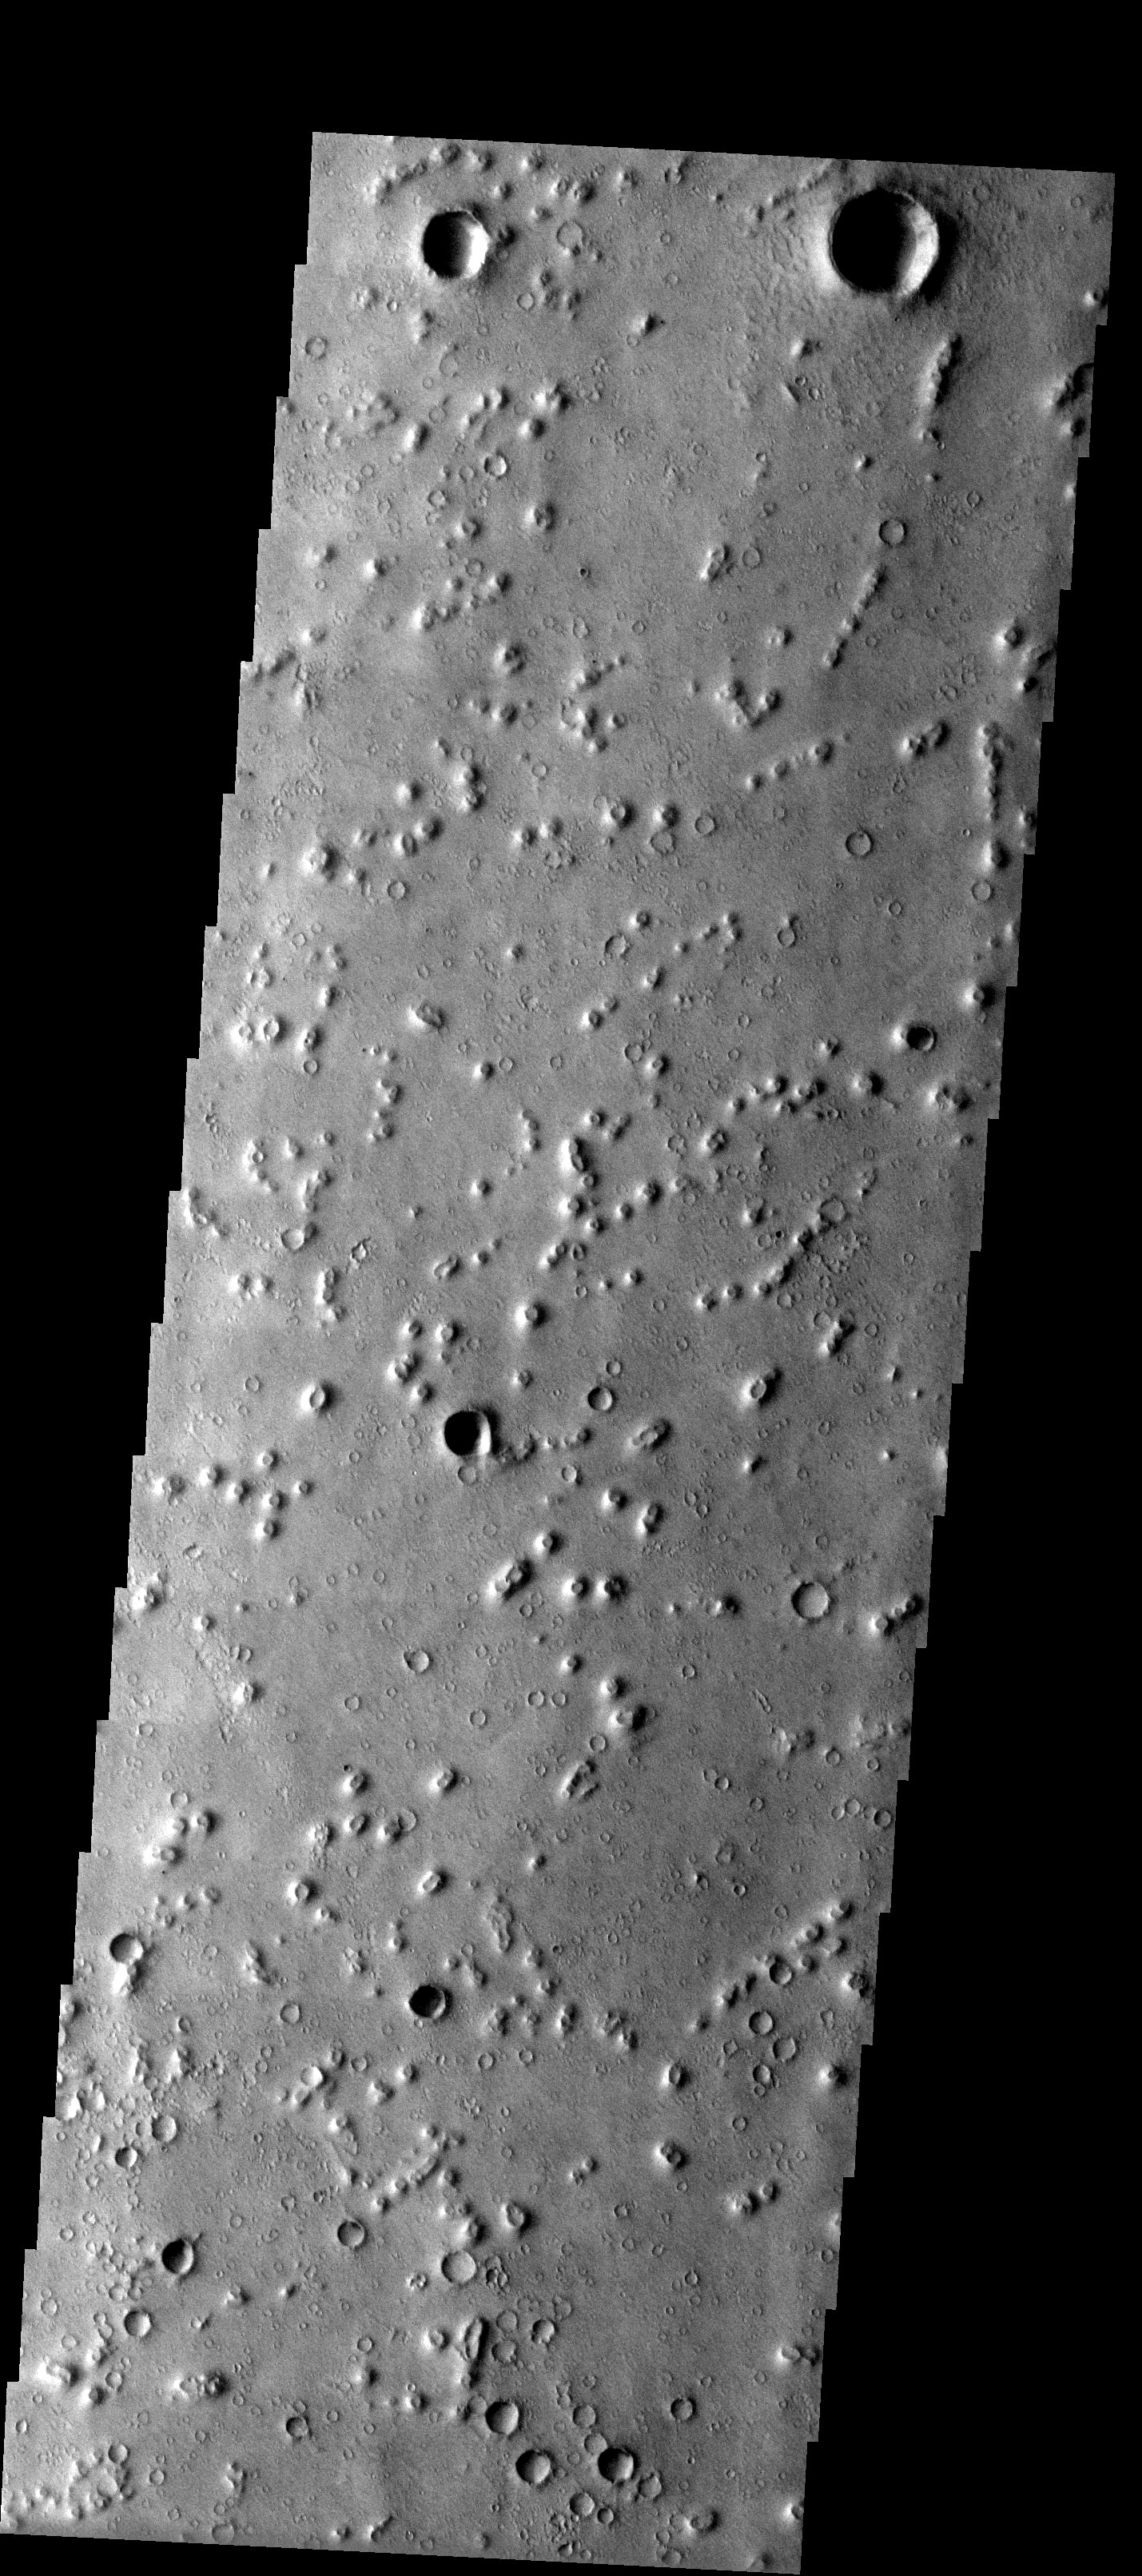

Bumps and Humps

Released 2 July 2003

These small hills/mounds in Isidis Planitia may be of volcanic origin or alternatively eroded impact craters called pedestal craters. The volcanic origin seems more likely because there appears to be structural control to these features (linear pattern). These mounds may have formed over linear dikes in the region.

Image information: VIS instrument. Latitude 11.6, Longitude 84.8 East (275.2 West). 19 meter/pixel resolution.

Note: this THEMIS visual image has not been radiometrically nor geometrically calibrated for this preliminary release. An empirical correction has been performed to remove instrumental effects. A linear shift has been applied in the cross-track and down-track direction to approximate spacecraft and planetary motion. Fully calibrated and geometrically projected images will be released through the Planetary Data System in accordance with Project policies at a later time.

NASA’s Jet Propulsion Laboratory manages the 2001 Mars Odyssey mission for NASA’s Office of Space Science, Washington, D.C. The Thermal Emission Imaging System (THEMIS) was developed by Arizona State University, Tempe, in collaboration with Raytheon Santa Barbara Remote Sensing. The THEMIS investigation is led by Dr. Philip Christensen at Arizona State University. Lockheed Martin Astronautics, Denver, is the prime contractor for the Odyssey project, and developed and built the orbiter. Mission operations are conducted jointly from Lockheed Martin and from JPL, a division of the California Institute of Technology in Pasadena.

Credit: NASA/JPL/Arizona State University